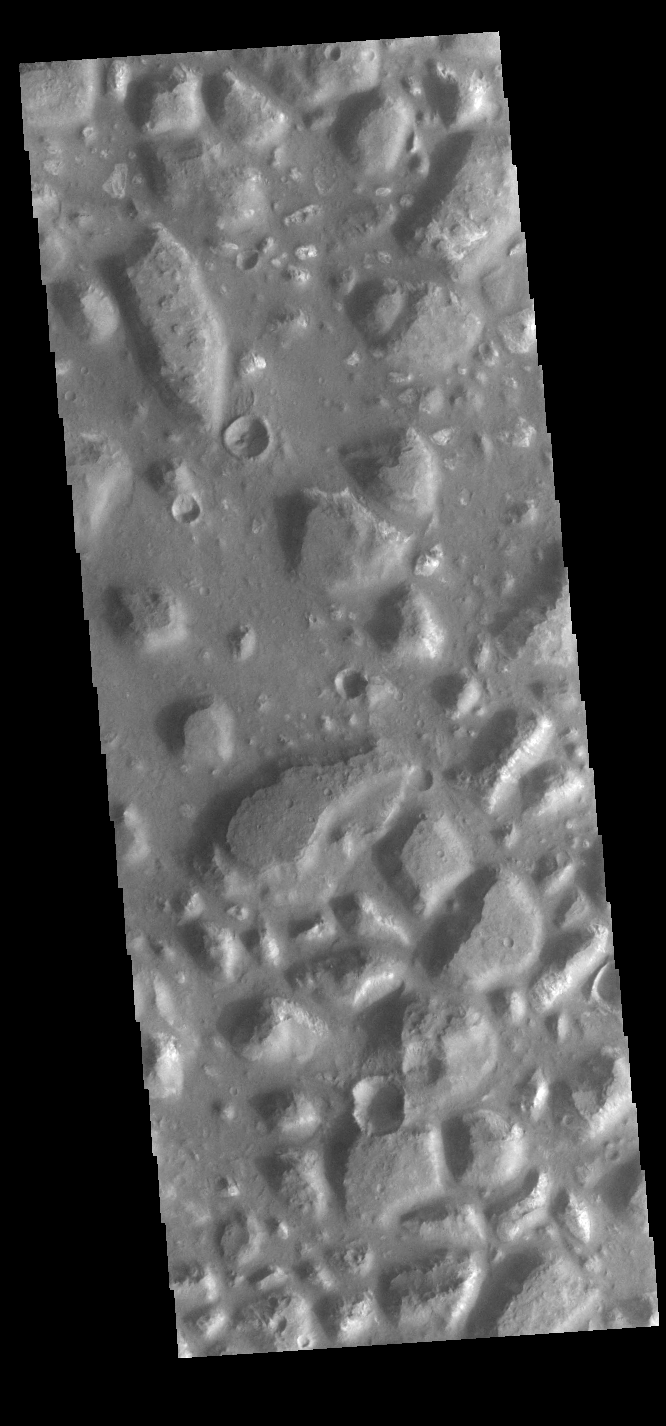

Ariadnes Colles

Today’s VIS image shows part of Ariadnes Colles. The term colles means hills or knobs. Some hills appear brighter than the surrounding lowlands, likely due to relatively less dust cover. Ariadnes Colles is located in Terra Cimmeria.

Credit: NASA/JPL-Caltech/ASU